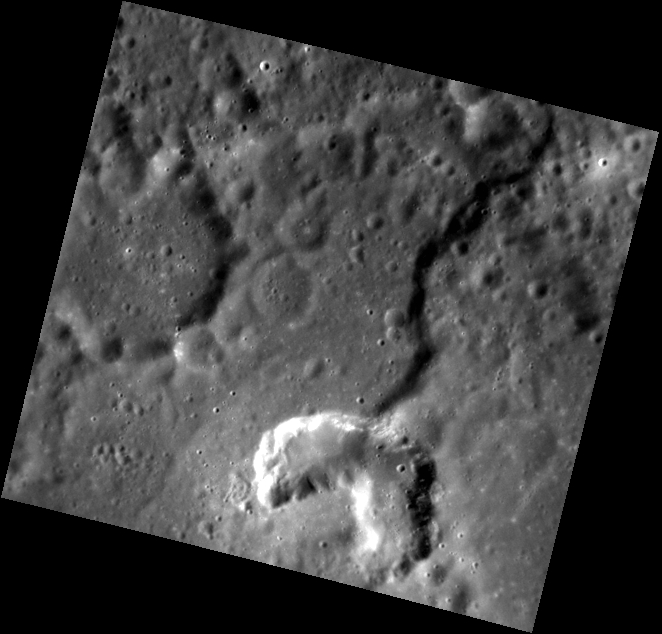

Pit-iful!

This image shows a rimless, irregular depression that appears brighter than the surrounding material. Such features are thought to be volcanic vents. The shadowed, curved feature leading into the vent is a fault scarp, also called rupes. This image was taken using the Narrow Angle Camera (NAC).

This image was acquired as part of MDIS’s high-resolution albedo base map. The best images for discerning variations in albedo, or brightness, on the surface are acquired when the Sun is overhead, so these images typically are taken with low incidence angles. The albedo base map is a major mapping campaign in MESSENGER’s extended mission and will cover Mercury’s surface at an average resolution of 200 meters/pixel.

Date acquired: April 07, 2012
Image Mission Elapsed Time (MET): 242295873
Image ID: 1617548
Instrument: Narrow Angle Camera (NAC) of the Mercury Dual Imaging System (MDIS)
Center Latitude: 15.45°
Center Longitude: 247.4° E
Resolution: 109 meters/pixel
Scale: The left limb of the vent is 8 km (5 mi) across, and the large crater to the left side of the image is 19 km (12 mi) in diameter.
Incidence Angle: 50.0°
Emission Angle: 21.9°
Phase Angle: 72.0°

The MESSENGER spacecraft is the first ever to orbit the planet Mercury, and the spacecraft’s seven scientific instruments and radio science investigation are unraveling the history and evolution of the Solar System’s innermost planet. Visit the Why Mercury? section of this website to learn more about the key science questions that the MESSENGER mission is addressing. During the one-year primary mission, MDIS acquired 88,746 images and extensive other data sets. MESSENGER is now in a year-long extended mission, during which plans call for the acquisition of more than 80,000 additional images to support MESSENGER’s science goals.

These images are from MESSENGER, a NASA Discovery mission to conduct the first orbital study of the innermost planet, Mercury. For information regarding the use of images, see the MESSENGER image use policy.

Credit: NASA/Johns Hopkins University Applied Physics Laboratory/Carnegie Institution of Washington